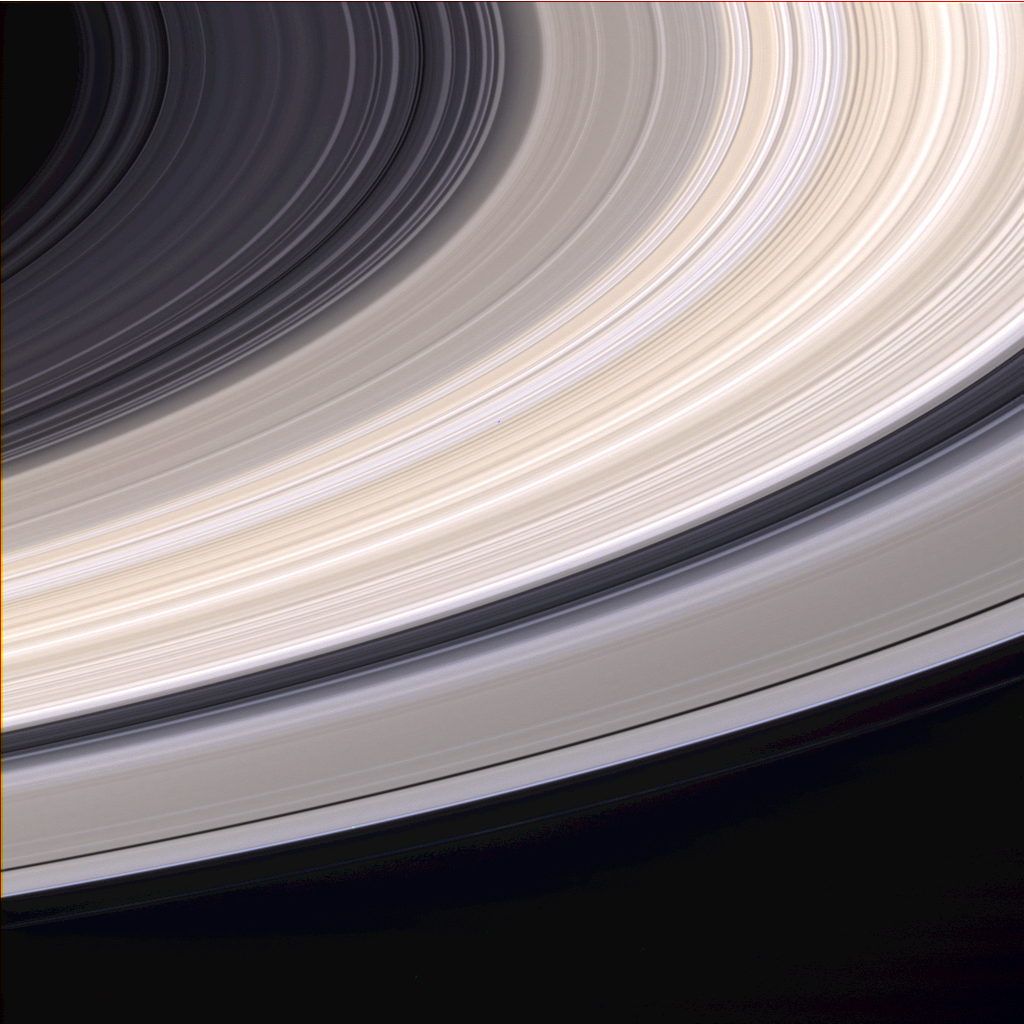

Ringscape In Color

Nine days before it entered orbit, Cassini spacecraft captured this exquisite natural color view of Saturn’s rings. The images that make up this composition were obtained from Cassini’s vantage point beneath the ring plane with the narrow angle camera on June 21, 2004, at a distance of 6.4 million kilometers (4 million miles) from Saturn. The image scale is 38 kilometers (23 miles) per pixel.

The brightest part of the rings, curving from the upper right to the lower left in the image, is the B ring. Many bands throughout the B ring have a pronounced sandy color. Other color variations across the rings can be seen. Color variations in Saturn’s rings have previously been seen in Voyager and Hubble Space Telescope images. Cassini’s images show that color variations in the rings are more pronounced in this viewing geometry than they are when seen from Earth.

Saturn’s rings are made primarily of water ice. Since pure water ice is white, it is believed that different colors in the rings reflect different amounts of contamination by other materials such as rock or carbon compounds. In conjunction with information from other Cassini instruments, Cassini images will help scientists determine the composition of different parts of Saturn’s ring system.

The Cassini-Huygens mission is a cooperative project of NASA, the European Space Agency and the Italian Space Agency. The Jet Propulsion Laboratory, a division of the California Institute of Technology in Pasadena, manages the Cassini-Huygens mission for NASA’s Office of Space Science, Washington, D.C. The Cassini orbiter and its two onboard cameras, were designed, developed and assembled at JPL. The imaging team is based at the Space Science Institute, Boulder, Colo.

Credit: NASA/JPL/Space Science Institute